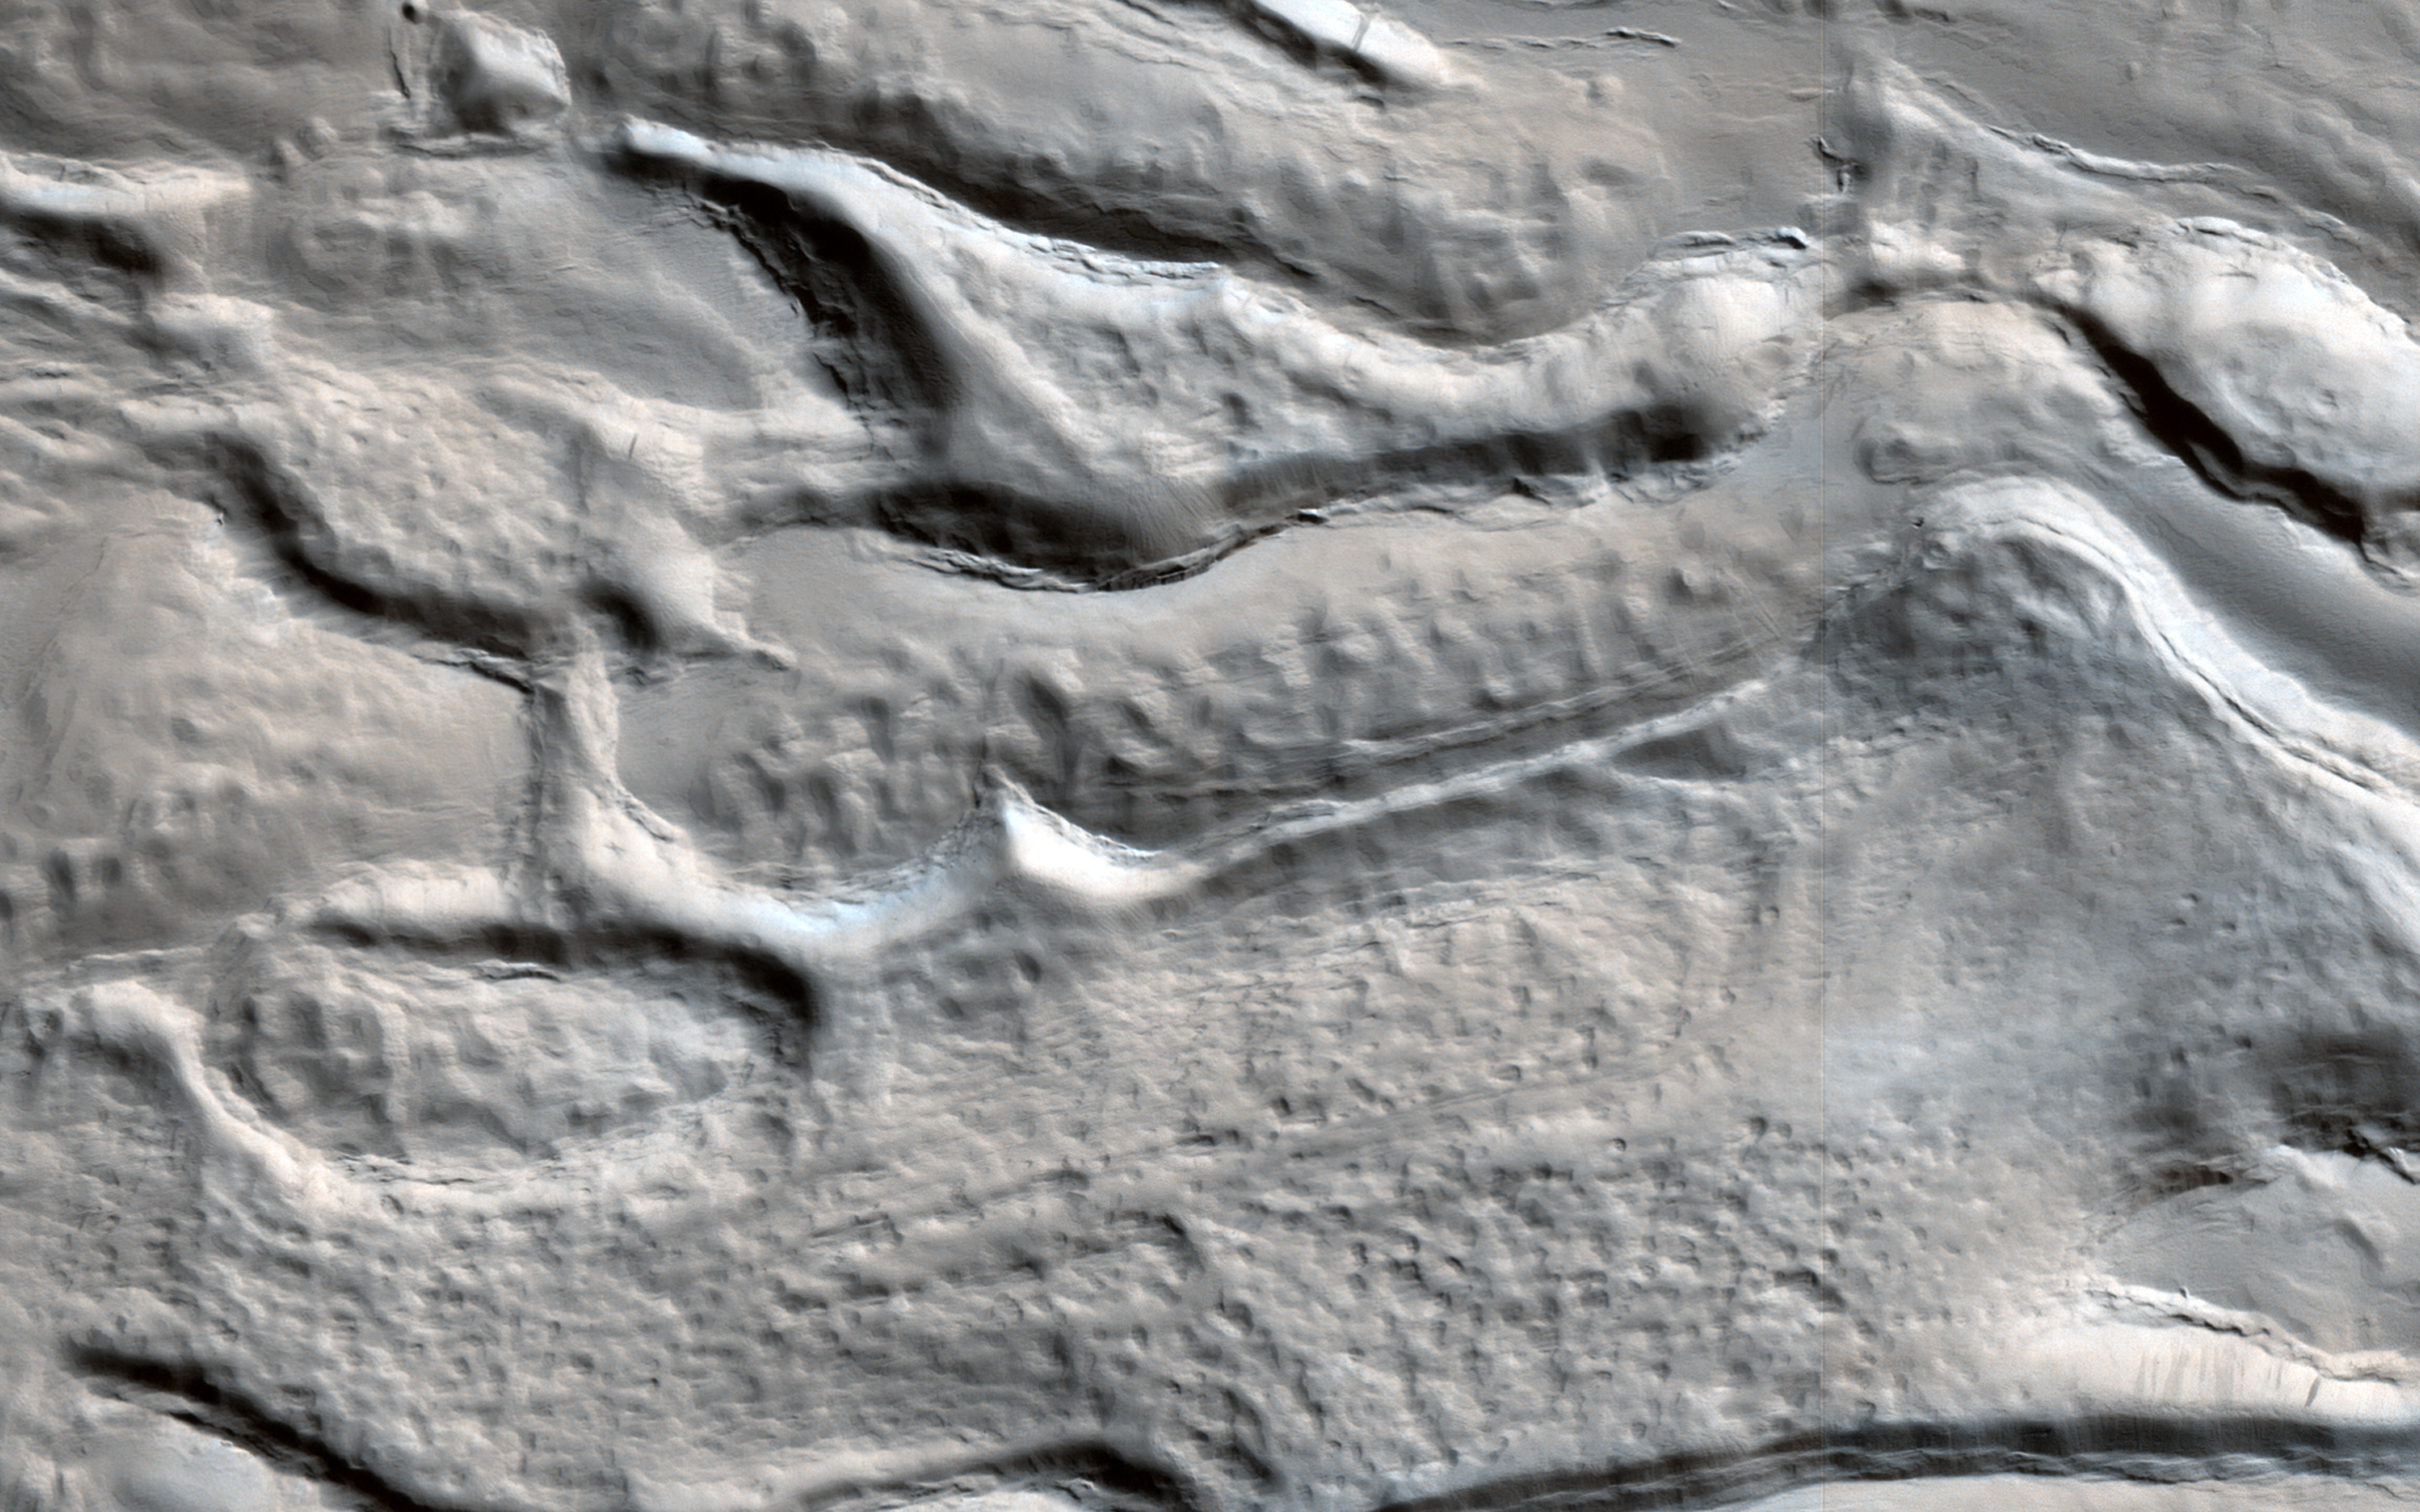

Icy Flow in a Crater

The material on the floor of this crater appears to have flowed like ice, and contains pits that might result from sublimation of subsurface ice. The surface is entirely dust-covered today. There probably was ice here sometime in the past, but could it persist at some depth?

This crater is at latitude 26 degrees north, and near-surface ice at this latitude (rather than further toward one of the poles) could be a valuable resource for future human exploration. A future orbiter with a special kind of radar instrument could answer the question of whether or not there is shallow ice at low latitudes on Mars.

The map is projected here at a scale of 50 centimeters (19.7 inches) per pixel. [The original image scale is 57.5 centimeters (22.6 inches) per pixel (with 2 x 2 binning); objects on the order of 172 centimeters (67.7 inches) across are resolved.] North is up.

The University of Arizona, Tucson, operates HiRISE, which was built by Ball Aerospace & Technologies Corp., Boulder, Colo. NASA’s Jet Propulsion Laboratory, a division of Caltech in Pasadena, California, manages the Mars Reconnaissance Orbiter Project for NASA’s Science Mission Directorate, Washington.

Credit: NASA/JPL-Caltech/Univ. of Arizona